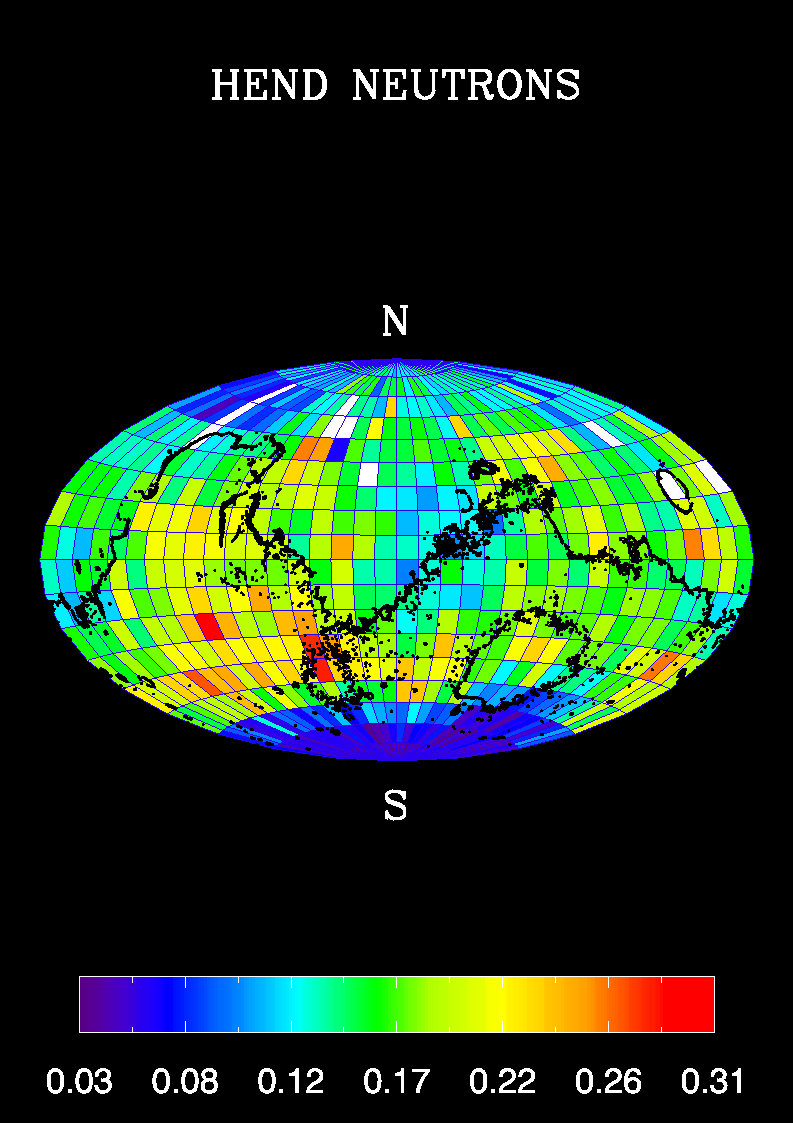

Global Map, High-Energy Neutrons

A high content of hydrogen in Mars’ southern polar region is apparent in this global map of high-energy neutrons measured by the high-energy neutron detector on NASA’s 2001 Mars Odyssey spacecraft.

The neutrons were measured by the medium detector (in counts per second) during the first week of mapping, in February 2002. Space background neutrons have been subtracted. The pixels are 10 degrees by 10 degrees.

NASA’s Jet Propulsion Laboratory, Pasadena, Calif., manages the 2001 Mars Odyssey mission for NASA’s Office of Space Science, Washington, D.C. The high-energy neutron detector was supplied by the Russian Aviation and Space Agency and is one of the instruments in the gamma ray spectrometer instrument suite, which was supplied by the University of Arizona, Tucson. Lockheed Martin Astronautics, Denver, is the prime contractor for the project, and developed and built the orbiter. See http://grs.lpl.arizona.edu for more information. Odyssey mission operations are conducted jointly from Lockheed Martin and from JPL, a division of the California Institute of Technology in Pasadena.

Credit: NASA/Jet Propulsion Laboratory/University of Arizona